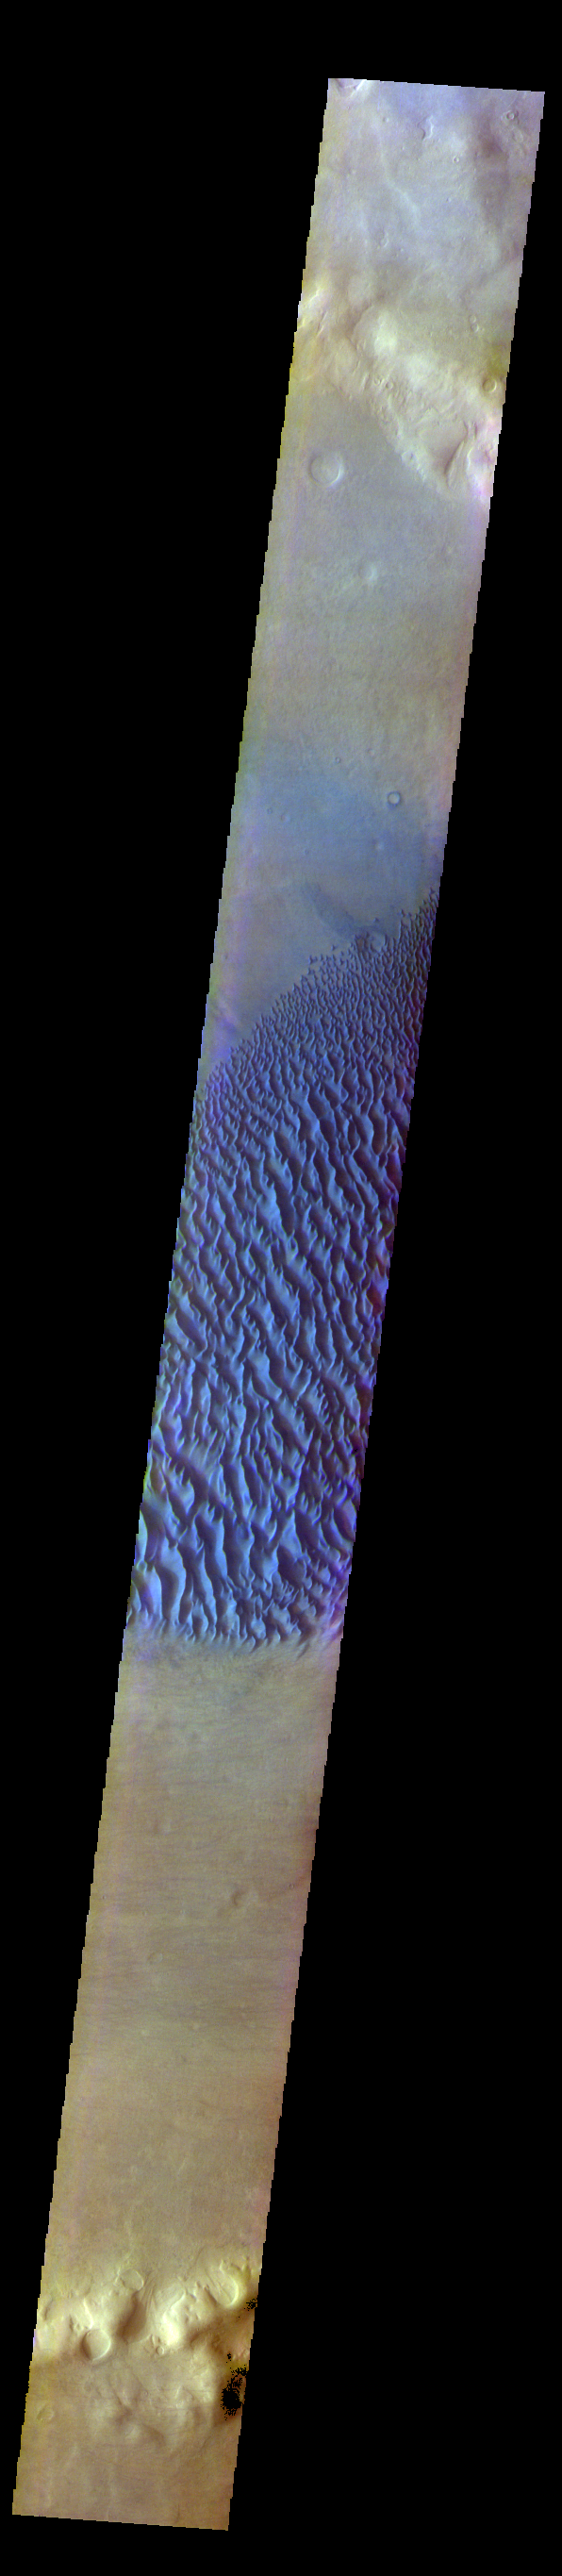

Proctor Crater Dunes – False Color

The THEMIS VIS camera contains 5 filters. The data from different filters can be combined in multiple ways to create a false color image. These false color images may reveal subtle variations of the surface not easily identified in a single band image. Today’s false color image shows Proctor Crater and the large dune field on the crater floor. These dunes are composed of basaltic sand that has collected in the bottom of the crater. The topographic depression of the crater forms a sand trap that prevents the sand from escaping. Dune fields are common in the bottoms of craters on Mars and appear as dark splotches that lean up against the downwind walls of the craters. Dunes are useful for studying both the geology and meteorology of Mars. The sand forms by erosion of larger rocks, but it is unclear when and where this erosion took place on Mars or how such large volumes of sand could be formed. The dunes also indicate the local wind directions by their morphology. In this case, there are few clear slipfaces that would indicate the downwind direction. The crests of the dunes also typically run north-south in the image. This dune form indicates that there are probably two prevailing wind directions that run east and west (left to right and right to left). Proctor Crater is located in Noachis Terra and is 172km (107miles) in diameter.

The THEMIS VIS camera is capable of capturing color images of the Martian surface using five different color filters. In this mode of operation, the spatial resolution and coverage of the image must be reduced to accommodate the additional data volume produced from using multiple filters. To make a color image, three of the five filter images (each in grayscale) are selected. Each is contrast enhanced and then converted to a red, green, or blue intensity image. These three images are then combined to produce a full color, single image. Because the THEMIS color filters don’t span the full range of colors seen by the human eye, a color THEMIS image does not represent true color. Also, because each single-filter image is contrast enhanced before inclusion in the three-color image, the apparent color variation of the scene is exaggerated. Nevertheless, the color variation that does appear is representative of some change in color, however subtle, in the actual scene. Note that the long edges of THEMIS color images typically contain color artifacts that do not represent surface variation.

Credit: NASA/JPL-Caltech/ASU